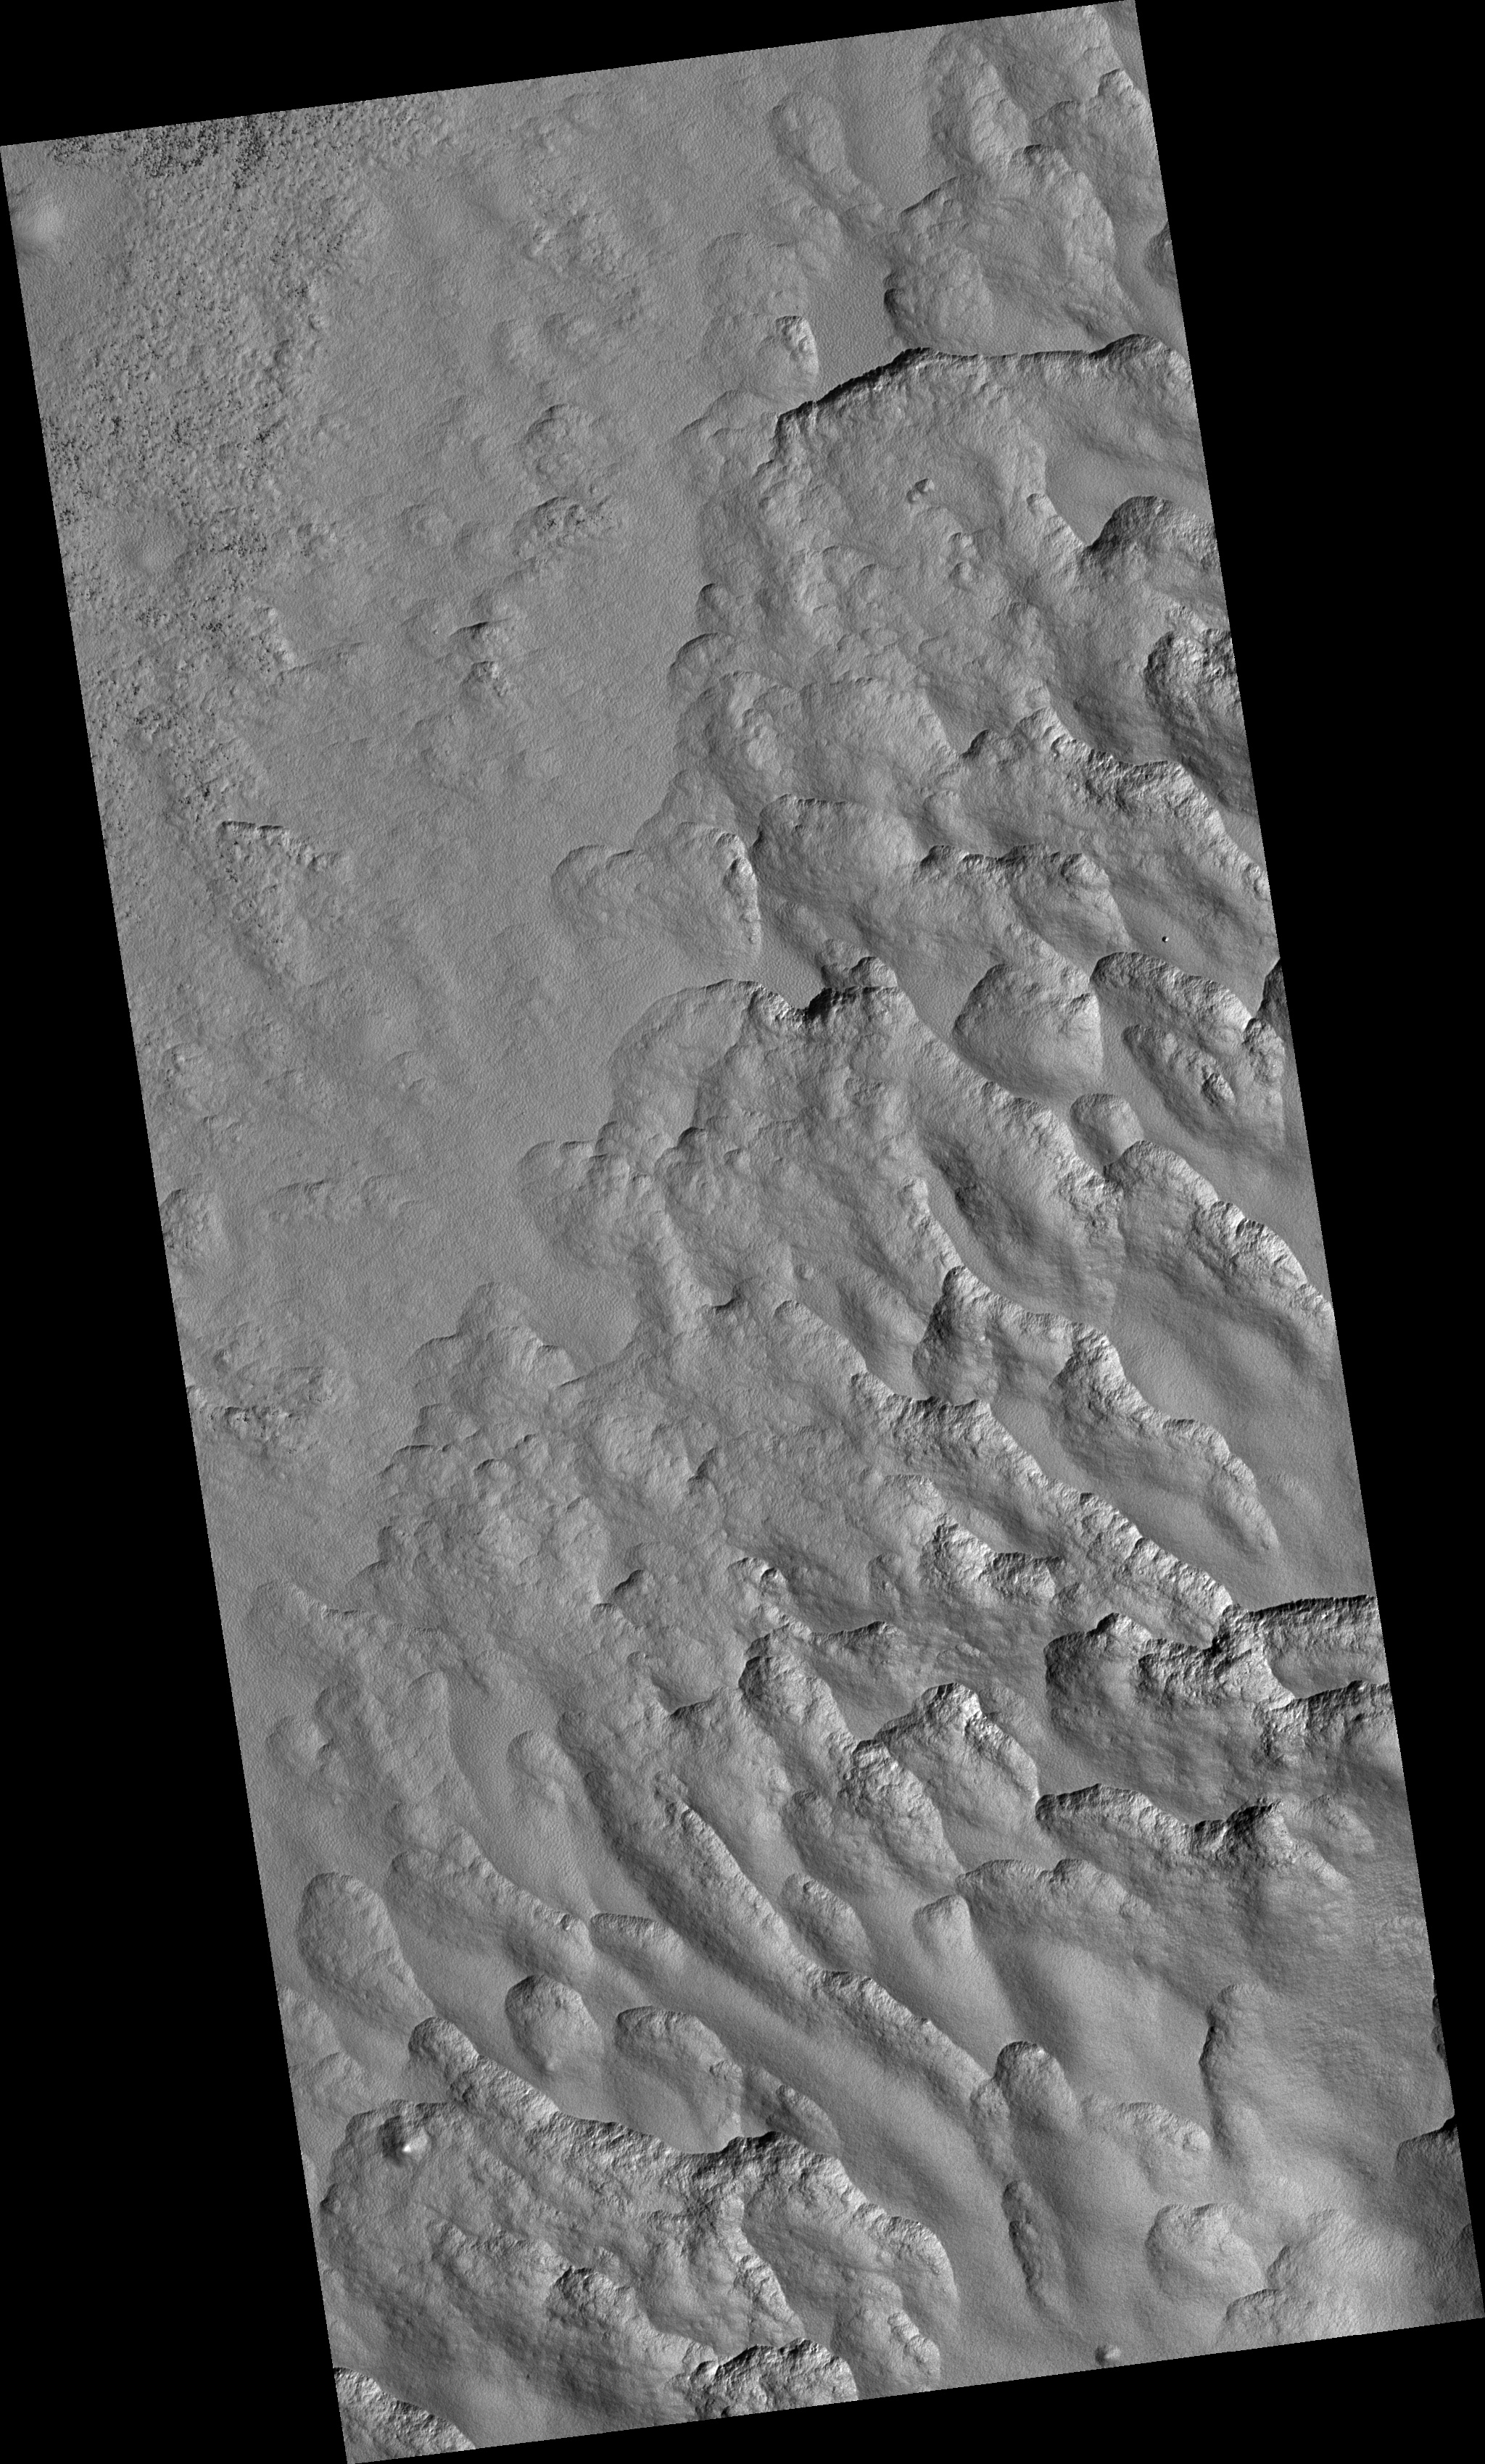

Scalloped Topography in Peneus Patera Crater

This HiRISE image (PSP_002296_1215), near the southeast rim of Peneus Patera crater, is marked by depressions in the mantle with scalloped edges. Several of the depressions have apparently coalesced together.

These features are most commonly found at approximately 55 degrees north and south latitude. Their presence has led to hypotheses of the removal of subsurface material, possibly interstitial ice by sublimation (evaporation).

Steep scarps consistently face the south pole while more gentle slopes face in the direction of the equator. This is most likely due to differences in solar heating.

A polygonal pattern of fractures, commonly associated with “scalloped terrain,” can be found on the surface surrounding and within the depressions. The fractures indicate that the surface has undergone stress that may have been caused by subsidence, desiccation, or thermal contraction.

Scallop formation is believed to be an ongoing process at the present time.

Observation Toolbox
Acquisition date: 1 January 2007
Local Mars time: 4:01 PM
Degrees latitude (centered): ):-58.0°
Degrees longitude (East): 53.7°
Range to target site: 250.7 km (156.7 miles)
Original image scale range: 50.2 cm/pixel (with 2 x 2 binning) so objects ~150 cm across are resolved
Map-projected scale: 50 cm/pixel and north is up
Map-projection: EQUIRECTANGULAR
Emission angle: 5.7°
Phase angle: 73.8°
Solar incidence angle: 78°, with the Sun about 12° above the horizon
Solar longitude: 170.9°, Northern Summer

NASA’s Jet Propulsion Laboratory, a division of the California Institute of Technology in Pasadena, manages the Mars Reconnaissance Orbiter for NASA’s Science Mission Directorate, Washington. Lockheed Martin Space Systems, Denver, is the prime contractor for the project and built the spacecraft. The High Resolution Imaging Science Experiment is operated by the University of Arizona, Tucson, and the instrument was built by Ball Aerospace and Technology Corp., Boulder, Colo.

Credit: NASA/JPL/Univ. of Arizona